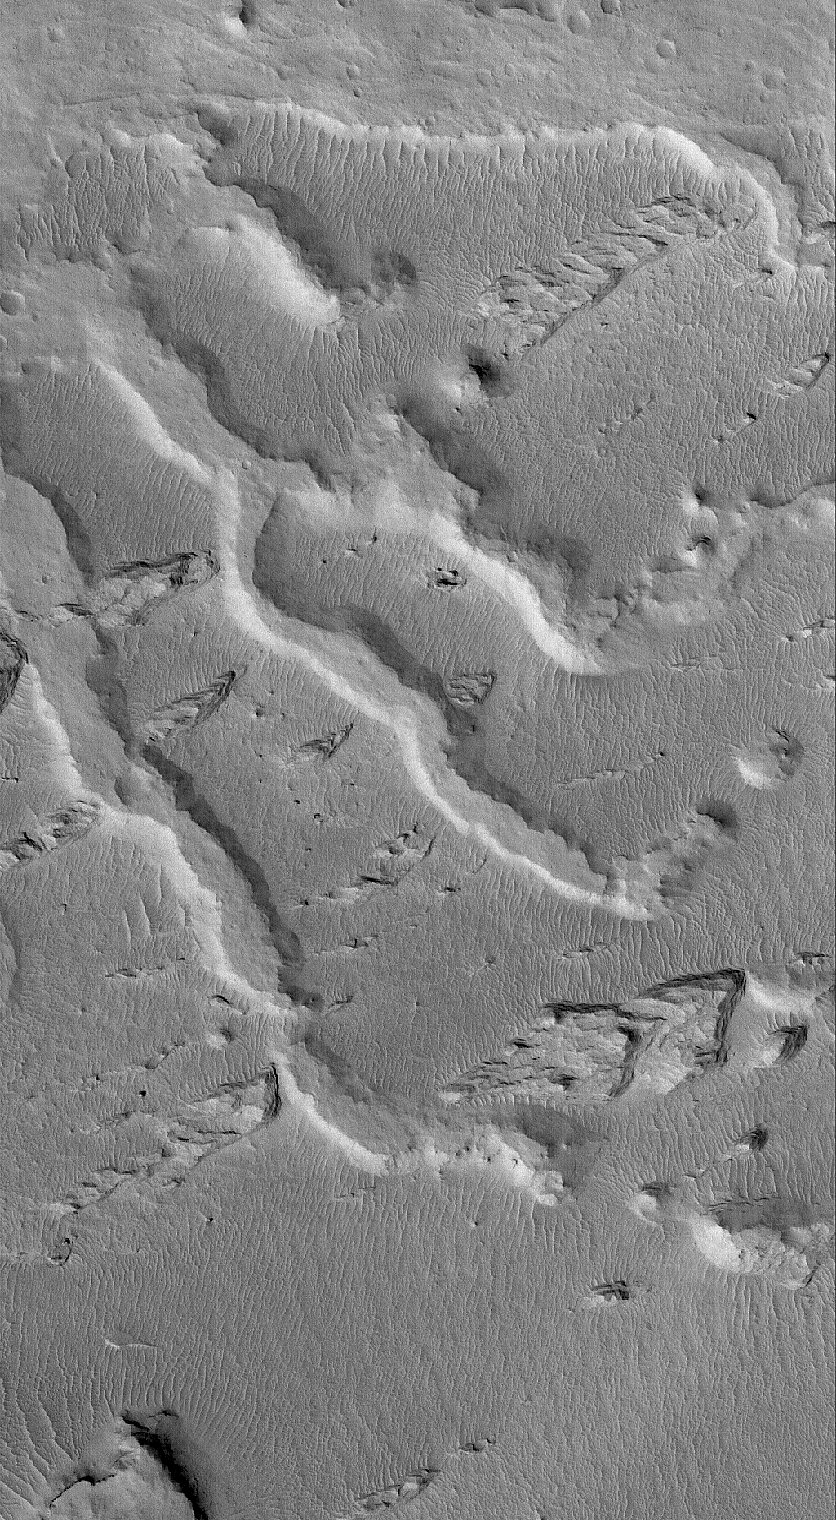

Inverted Channels

18 September 2005
This Mars Global Surveyor (MGS) Mars Orbiter Camera (MOC) image shows the inverted remains of several channels in a fan-like complex in the Aeolis region of Mars. The inverted channels are the flat-topped ridges that trend from lower right toward upper left (southeast to northwest). Other ridges, trending from lower left toward upper right (southwest to northeast) are yardangs, the products of wind erosion. The channels were inverted by erosion, as well — the tops of these ridges were once the floor of the channels (or the tops of materials that filled the channels).

Location near: 5.1°S, 205.0°W
Image width: width: ~3 km (~1.9 mi)
Illumination from: lower left
Season: Southern Spring

Credit: NASA/JPL/Malin Space Science Systems